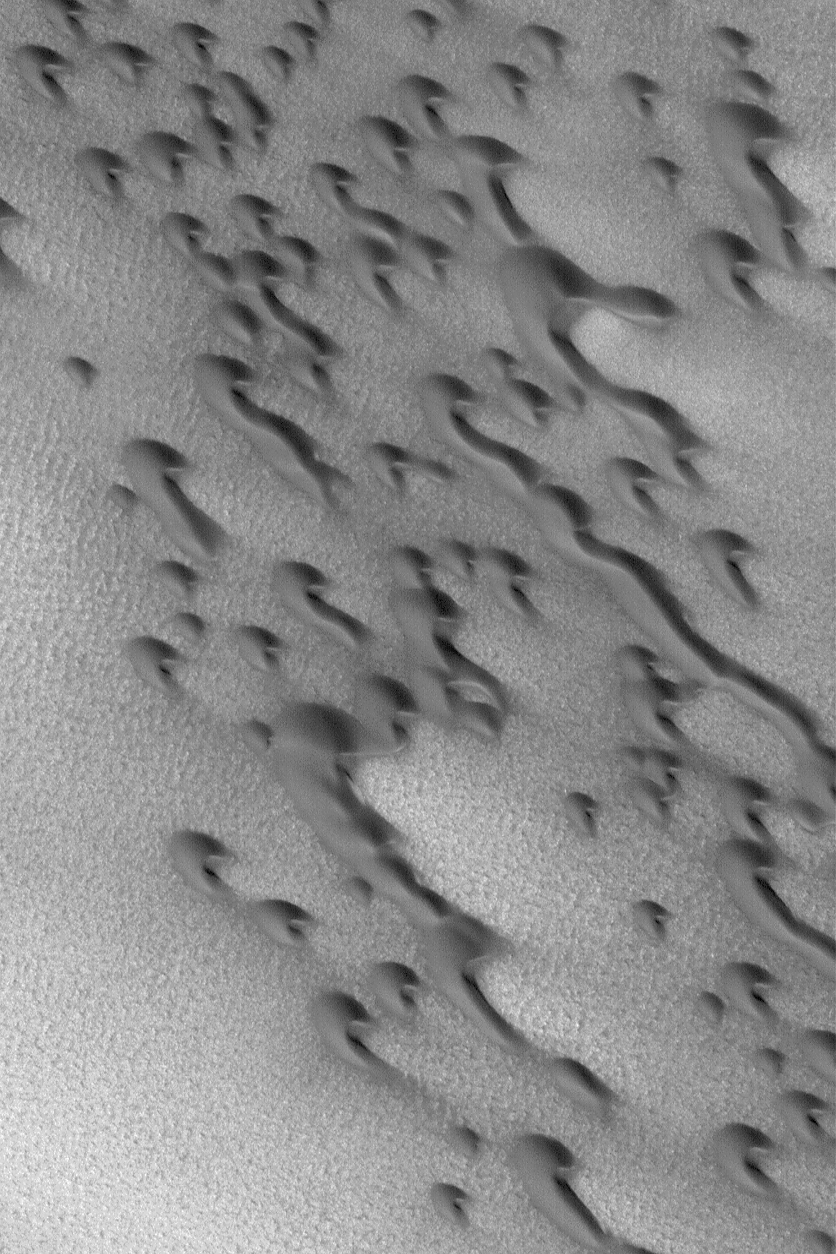

Polar Barchans

20 July 2004
This Mars Global Surveyor (MGS) Mars Orbiter Camera (MOC) image shows dark, barchan sand dunes of the north polar region of Mars. Barchan dunes are simple, rounded forms with two horns that extend downwind. Inequalities in local wind patterns may result in one horn being extended farther than the other, as is the case for several dunes in this image. The image also shows several barchans may merge to form a long dune ridge. The horns and attendant slip faces on these dunes indicate wind transport of sand from the upper left toward the lower right. The image is located near 77.6°N, 103.6°W. The picture covers an area about 3 km (1.9 mi) wide; sunlight illuminates the scene from the lower left.

Credit: NASA/JPL/Malin Space Science Systems